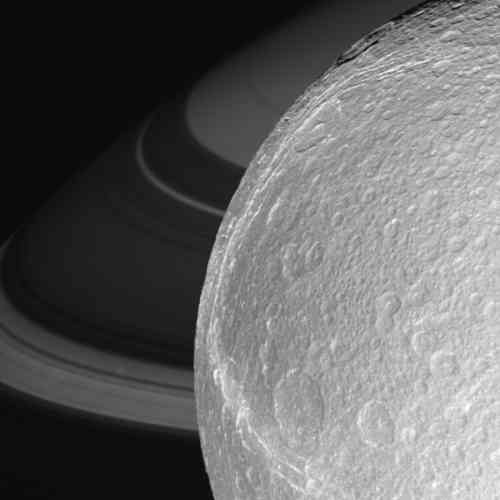

Ice Moon Rendezvous

Zooming in closer and closer, this movie chronicles Cassini’s targeted flyby of Dione, with Saturn and its lovely rings forming a dramatic backdrop.

The movie begins with Cassini during its approach about 107,000 kilometers (66,000 miles) from the icy moon. Few surface details are discernible from this distance, but the view quickly improves. The movie jumps to a point 39,000 kilometers (24,000 miles) from Dione, with Saturn’s atmosphere now in the background and draped by threadlike ring shadows.

As the spacecraft gets still closer, the camera focuses on bright fractures in the west. It becomes apparent that these braided canyons slice through older craters. At the closest point in this approach sequence, Cassini is about 4,000 kilometers (2,500 miles) above Dione’s surface and the image scale is 234 meters (768 feet) per pixel. For a narrow-angle camera image taken at almost the same instant see PIA07748.

A dramatic shift in perspective follows, with Cassini moving past the point of closest approach and staring at a large crater on Dione’s receding limb. Steep cliffs gleam in the sunlight as the intrepid craft pulls away. About three and a half hours have elapsed since the first image in the movie was taken.

This movie was created from clear-filter images taken during the Oct. 11, 2005, flyby of Dione. All images except the departing view were obtained with the Cassini spacecraft wide-angle camera.

The Cassini-Huygens mission is a cooperative project of NASA, the European Space Agency and the Italian Space Agency. The Jet Propulsion Laboratory, a division of the California Institute of Technology in Pasadena, manages the mission for NASA’s Science Mission Directorate, Washington, D.C. The Cassini orbiter and its two onboard cameras were designed, developed and assembled at JPL. The imaging operations center is based at the Space Science Institute in Boulder, Colo.

Credit: NASA/JPL/Space Science Institute